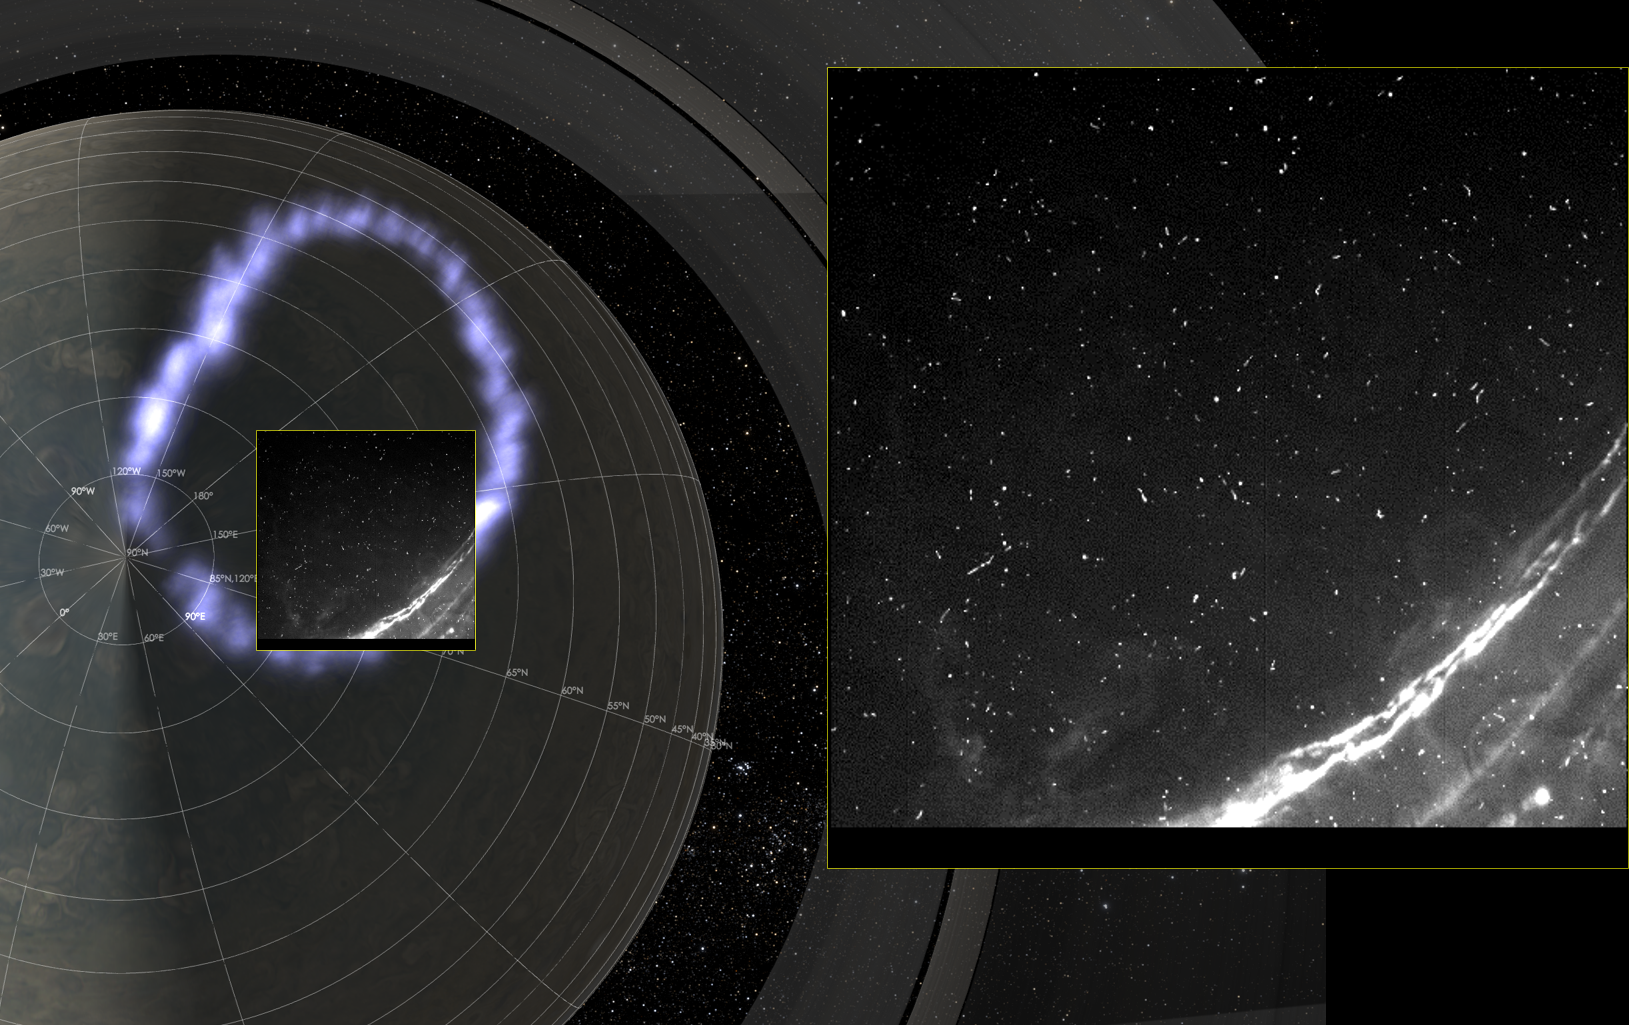

Juno’s SRU Captures Jupiter Lightning

Juno’s Radiation Monitoring Investigation used the Stellar Reference Unit (SRU) star camera to collect this high-resolution image Jupiter’s northern auroral oval on May 24, 2018 (Perijove 13). Also present in the image are several small bright dots and streaks — signatures of high energy relativistic electrons from polar beams that are penetrating the camera. The large bright dot in the lower right corner of the image is a flash of Jupiter’s lightning. Juno was less than 37,000 miles (60,000 km) from the cloud tops when this SRU image was collected — the closest view of Jupiter’s aurora with a visible light imager.

JunoCam’s raw images are available at www.missionjuno.swri.edu/junocam for the public to peruse and process into image products.

More information about Juno is online at http://www.nasa.gov/juno and http://missionjuno.swri.edu.

NASA’s Jet Propulsion Laboratory manages the Juno mission for the principal investigator, Scott Bolton, of Southwest Research Institute in San Antonio. Juno is part of NASA’s New Frontiers Program, which is managed at NASA’s Marshall Space Flight Center in Huntsville, Alabama, for NASA’s Science Mission Directorate. Lockheed Martin Space Systems, Denver, built the spacecraft. Caltech in Pasadena, California, manages JPL for NASA.

Credit: NASA/JPL-Caltech/SwRI